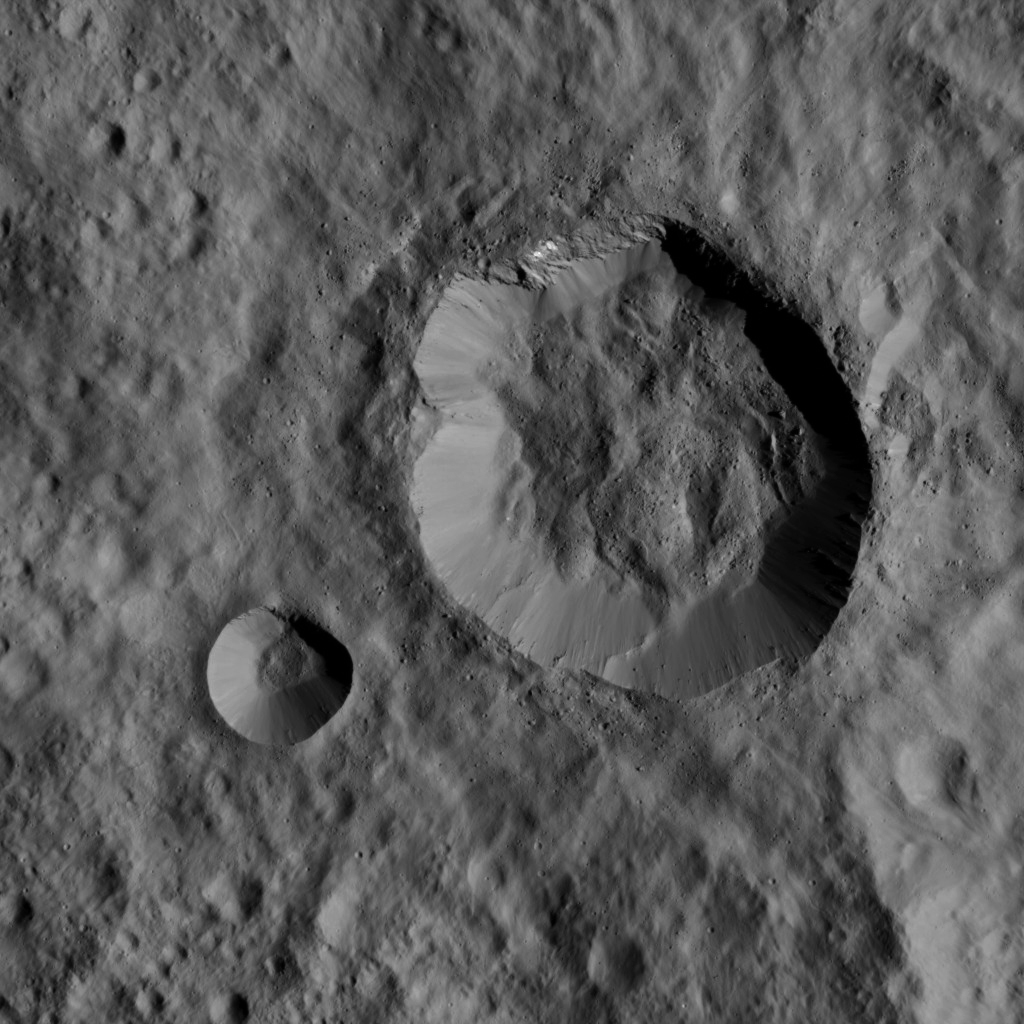

Dawn LAMO Image 20

This image, taken by NASA’s Dawn spacecraft, shows two relatively young, fresh craters on Ceres. The larger of the two is about 10 miles (16 kilometers) in diameter, while the smaller one has a width of about 3 miles (5 kilometers).

Many features in the surrounding area have been subdued or erased by a smooth blanket of ejecta blasted out of these two craters during their formation. Large blocks of ejected material fell near the rims of the craters and onto the floor of the larger crater.

The image is centered at approximately 23 degrees south latitude, 279 degrees east longitude. Dawn captured the scene on Jan. 1, 2016, from its low-altitude mapping orbit (LAMO), at an approximate altitude of 229 miles (368 kilometers) above Ceres. The image resolution is 112 feet (34 meters) per pixel.

Dawn’s mission is managed by JPL for NASA’s Science Mission Directorate in Washington. Dawn is a project of the directorate’s Discovery Program, managed by NASA’s Marshall Space Flight Center in Huntsville, Alabama. UCLA is responsible for overall Dawn mission science. Orbital ATK, Inc., in Dulles, Virginia, designed and built the spacecraft. The German Aerospace Center, the Max Planck Institute for Solar System Research, the Italian Space Agency and the Italian National Astrophysical Institute are international partners on the mission team.

Credit: NASA/JPL-Caltech/UCLA/MPS/DLR/IDA